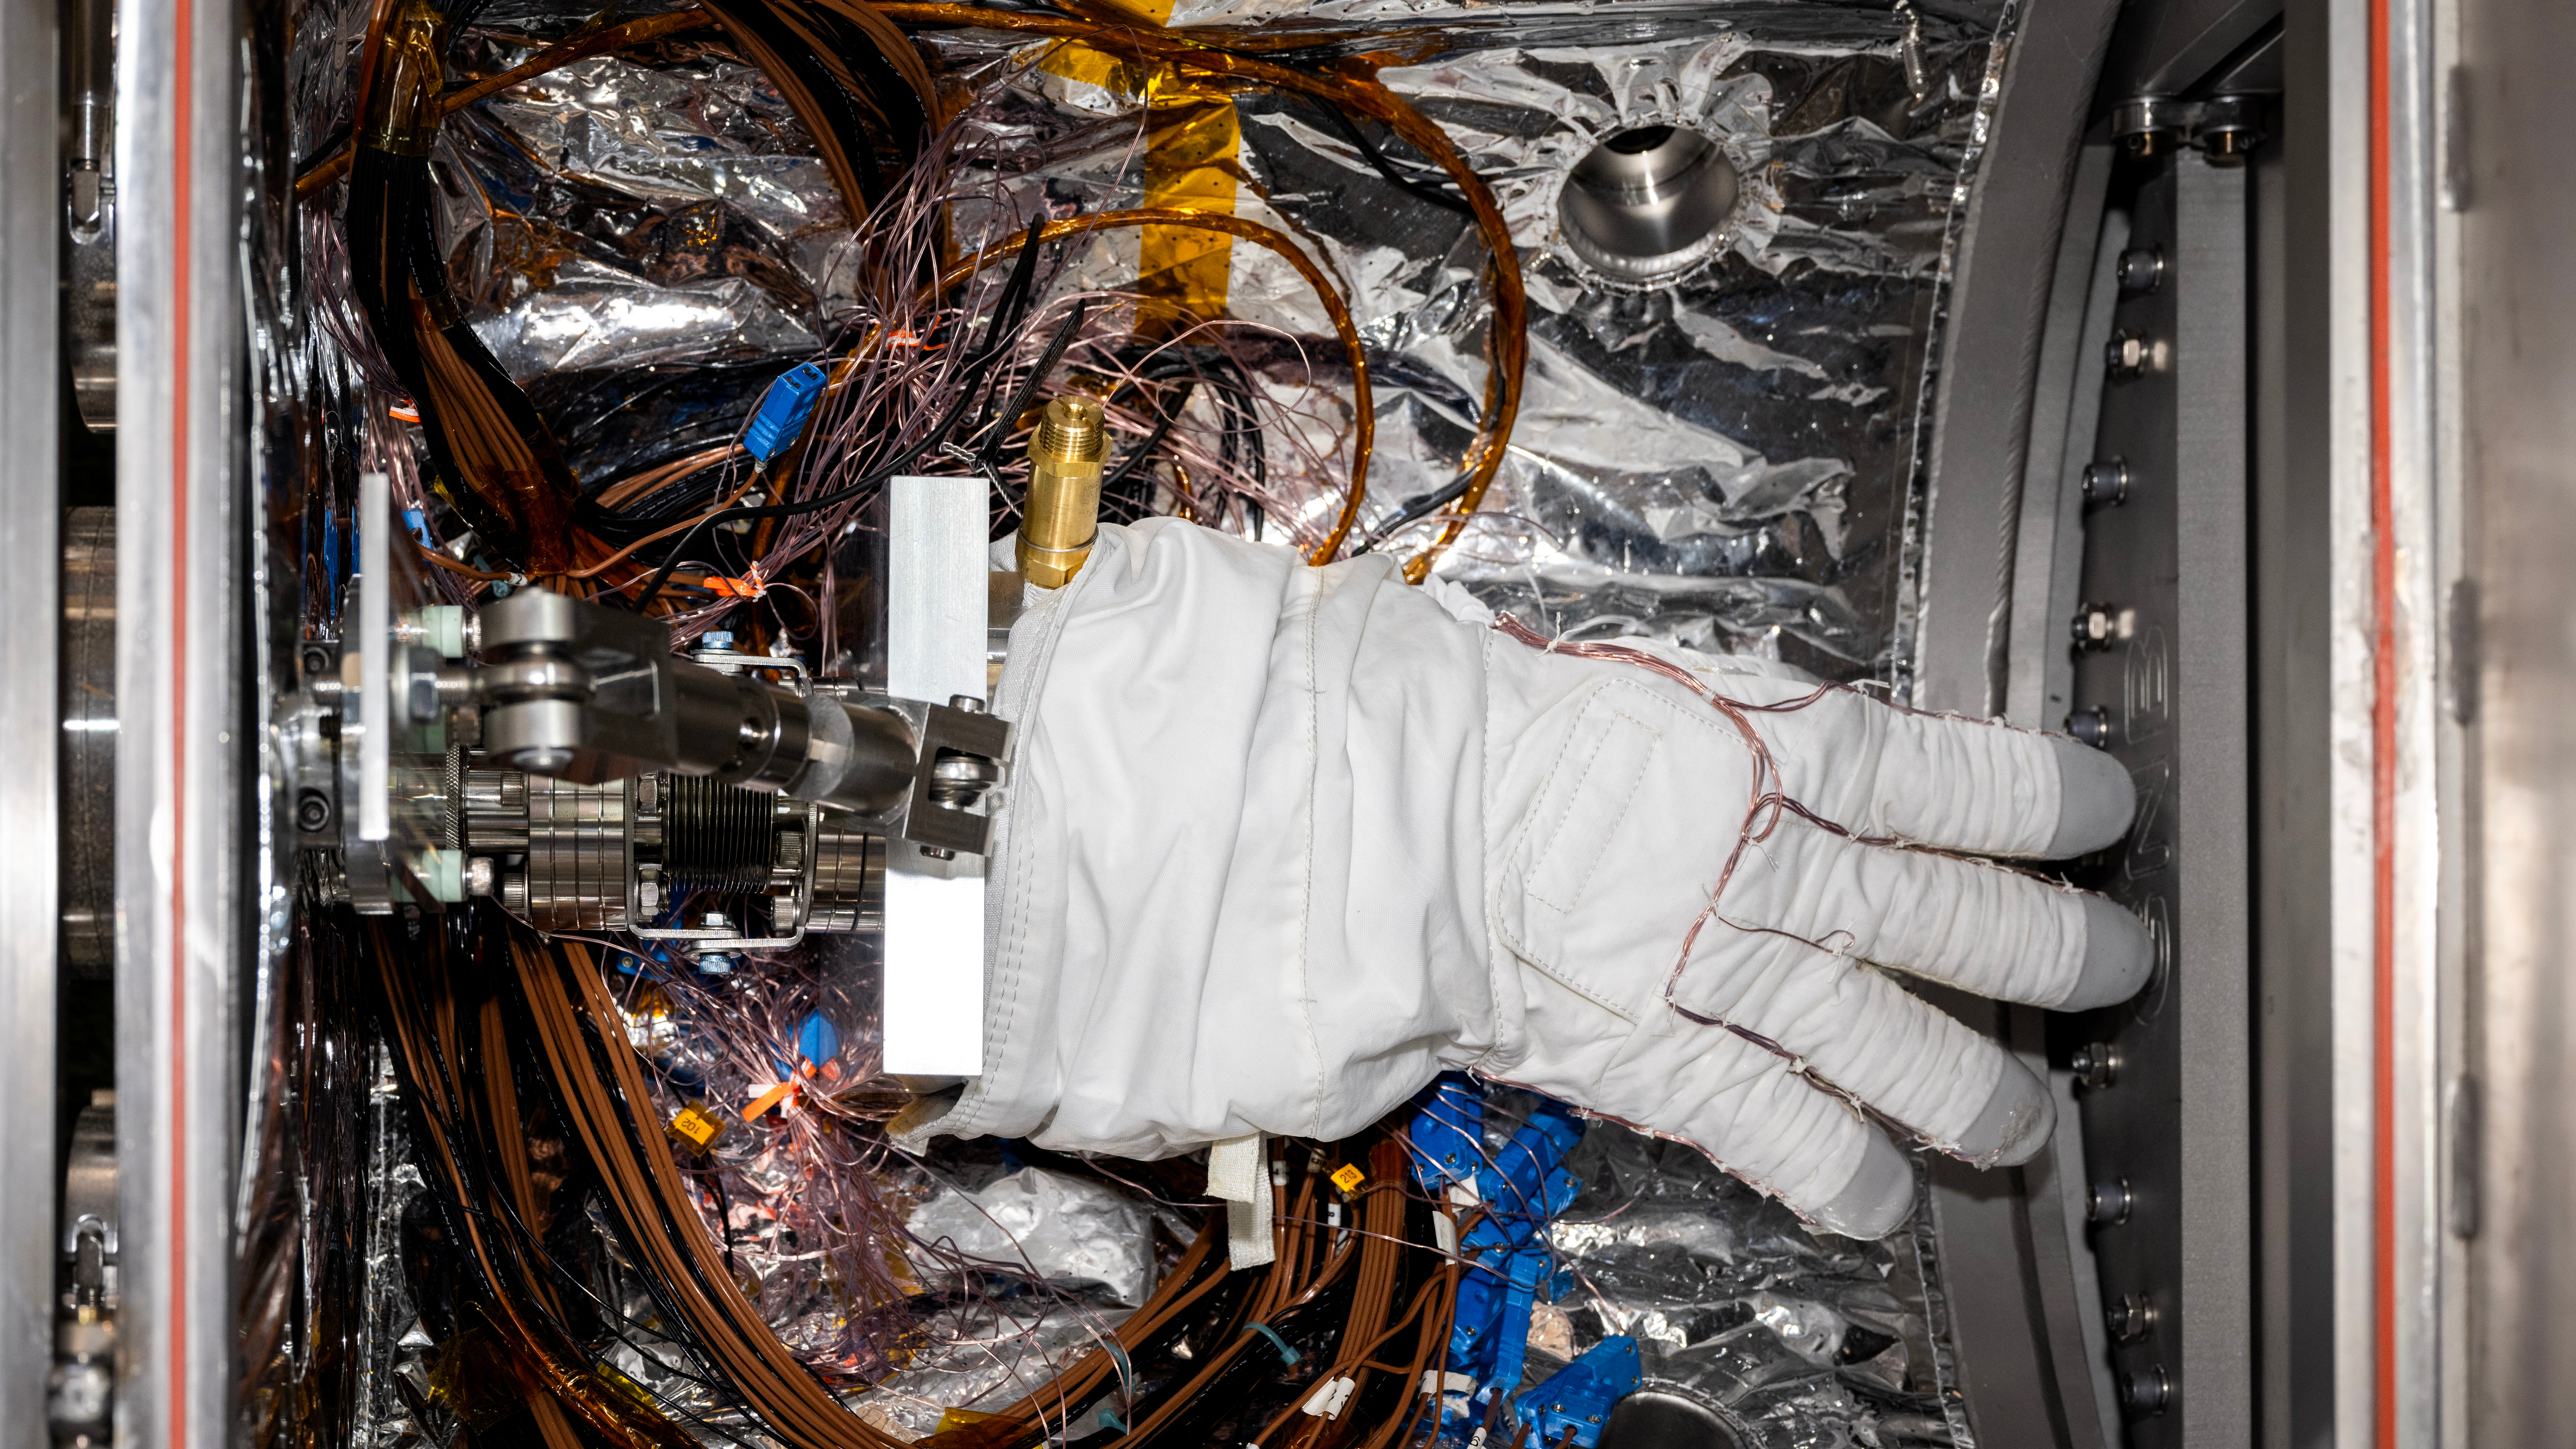

Astronaut Glove Tested in JPL’s CITADEL

An astronaut glove designed for use during spacewalks on the International Space Station is prepared for thermal vacuum testing inside a chamber at NASA’s Jet Propulsion Laboratory in Southern California on Nov. 1, 2023. The glove lies in a load lock, one of four small drawer-like chambers through which test materials are inserted into the larger main chamber of a facility called CITADEL (Cryogenic Ice Testing, Acquisition Development, and Excavation Laboratory).

The glove was tested at vacuum and temperatures as low as minus 352 degrees Fahrenheit (minus 213 degrees Celsius) – temperatures as frigid as those Artemis III astronauts could experience on the Moon’s South Pole. Built to prepare potential future robotic spacecraft for the frosty, low-pressure conditions on ocean worlds like Jupiter’s frozen moon Europa, CITADEL has also proven key to evaluating how astronaut gloves and boots hold up in extraordinary cold. The NASA Engineering and Safety Center spearheaded a glove testing campaign in CITADEL from October 2023 to March 2024.

Part of a spacesuit design called the Extravehicular Mobility Unit, the gloves tested in the chamber are the sixth version of a glove NASA began using in the 1980s. The testing in CITADEL showed that the legacy glove would not meet thermal requirements in the more challenging lunar South Pole environment.

In addition to spotting vulnerabilities with existing suits, the CITADEL experiments will help NASA develop this unique test capability and prepare criteria for standardized, repeatable, and inexpensive test methods for the next-generation lunar suit being built by Axiom Space.

Credit: NASA/JPL-Caltech